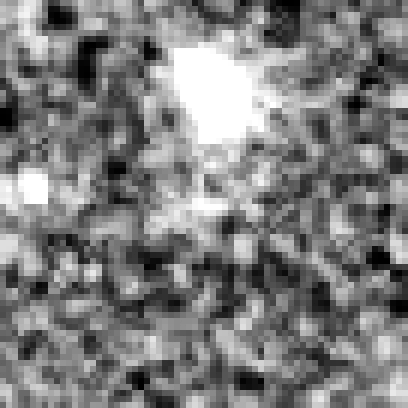

Hubble Ultra Deep Field 2012 (z=8.8 Candidate)

Object Name: Distant galaxy in the HUDF
Object Description: Distant galaxy
Instrument: HST/WFC3/IR

Credit: NASA, ESA, R. Ellis (Caltech), and the UDF 2012 Team